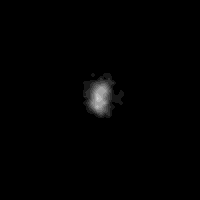

Nereid

Nereid, the last satellite of Neptune to be discovered before Voyager’s recent discoveries, was first seen by Gerard Kuiper in 1949. Until this Voyager 2 image was obtained, all that was known about Nereid was its orbital parameters and intrinsic brightness. This Voyager view of Nereid was obtained on Aug. 24, 1989 at a distance of 4.7 million kilometers (2.9 million miles). With a resolution of 43 kilometers (26.6 miles) per pixel, this image has sufficient detail to show the overall size and albedo. Nereid is about 170 kilometers (105 miles) across and reflects about 12 percent of the incident light. The Voyager Mission is conducted by JPL for NASA’s Office of Space Science and Applications.

Credit: NASA/JPL